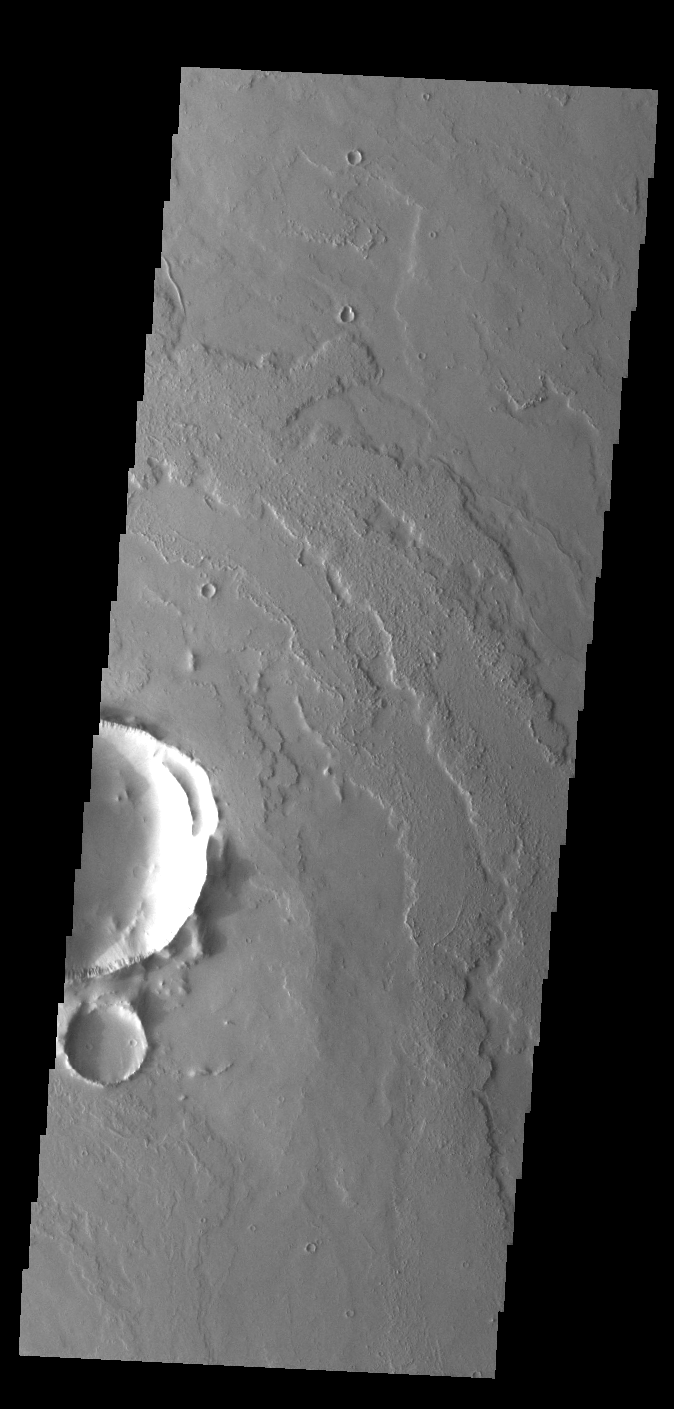

Daedalia Planum

Today’s VIS image shows a small portion of the immense lava flows that originated from Arsia Mons. Arsia Mons is the southernmost of the three large aligned volcanoes in the Tharsis region. Arsia Mons’ last eruption was 10s of million years ago. The different surface textures are created by differences in the lava viscosity and cooling rates. The lobate margins of each flow can be traced back to the start of each flow — or to the point where they are covered by younger flows. Flows in Daedalia Planum can be as long as 180 km (111 miles). For comparison the longest Hawaiian lava flow is only 51 km (˜31 miles) long. The total area of Daedalia Planum is 2.9 million square km – more than four times the size of Texas.

Credit: NASA/JPL-Caltech/ASU